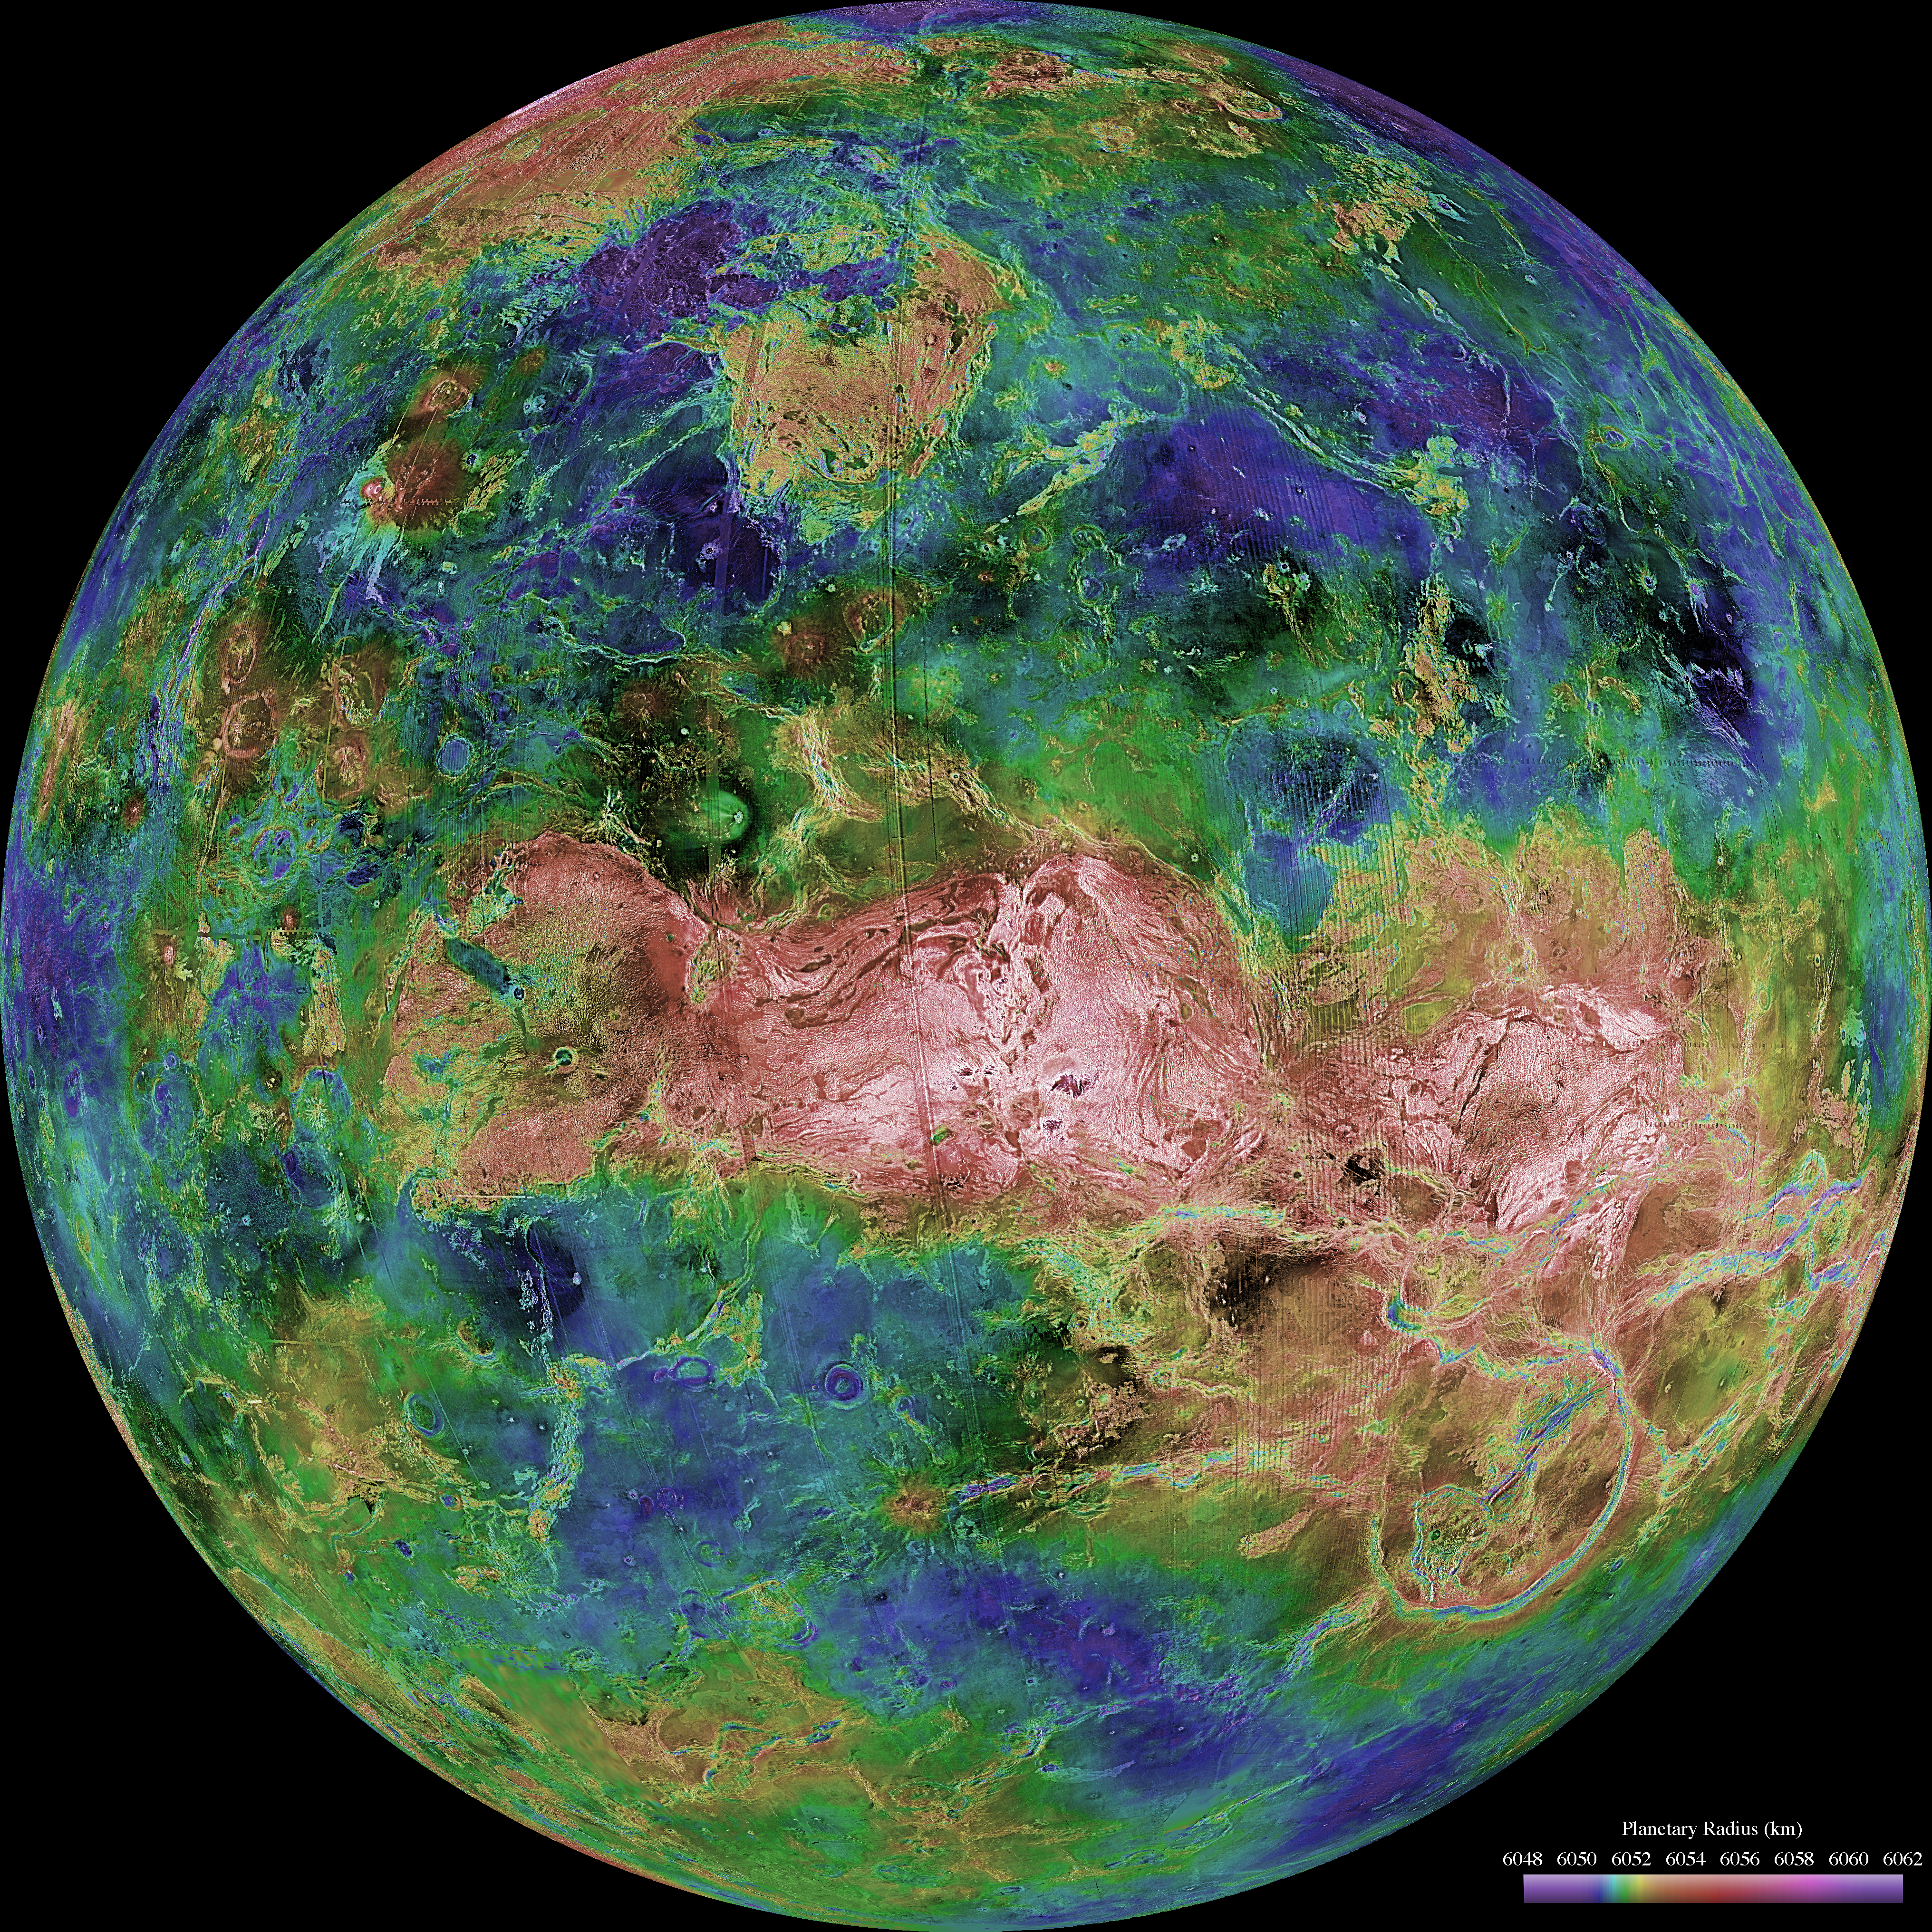

Hemispheric View of Venus Centered at 90 Degrees East Longitude

The hemispheric view of Venus, as revealed by more than a decade of radar investigations culminating in the 1990-1994 Magellan mission, is centered at 90 degrees east longitude. The Magellan spacecraft imaged more than 98% of Venus at a resolution of about 100 meters; the effective resolution of this image is about 3 km. A mosaic of the Magellan images (most with illumination from the west) forms the image base. Gaps in the Magellan coverage were filled with images from the Earth-based Arecibo radar in a region centered roughly on 0 degree latitude and longitude, and with a neutral tone elsewhere (primarily near the south pole). The composite image was processed to improve contrast and to emphasize small features, and was color-coded to represent elevation. Gaps in the elevation data from the Magellan radar altimeter were filled with altimetry from the Venera spacecraft and the U.S. Pioneer Venus missions. An orthographic projection was used, simulating a distant view of one hemisphere of the planet. The Magellan mission was managed for NASA by Jet Propulsion Laboratory (JPL), Pasadena, CA. Data processed by JPL, the Massachusetts Institute of Technology, Cambridge, MA, and the U.S. Geological Survey, Flagstaff, AZ.

Credit: NASA/JPL/USGS